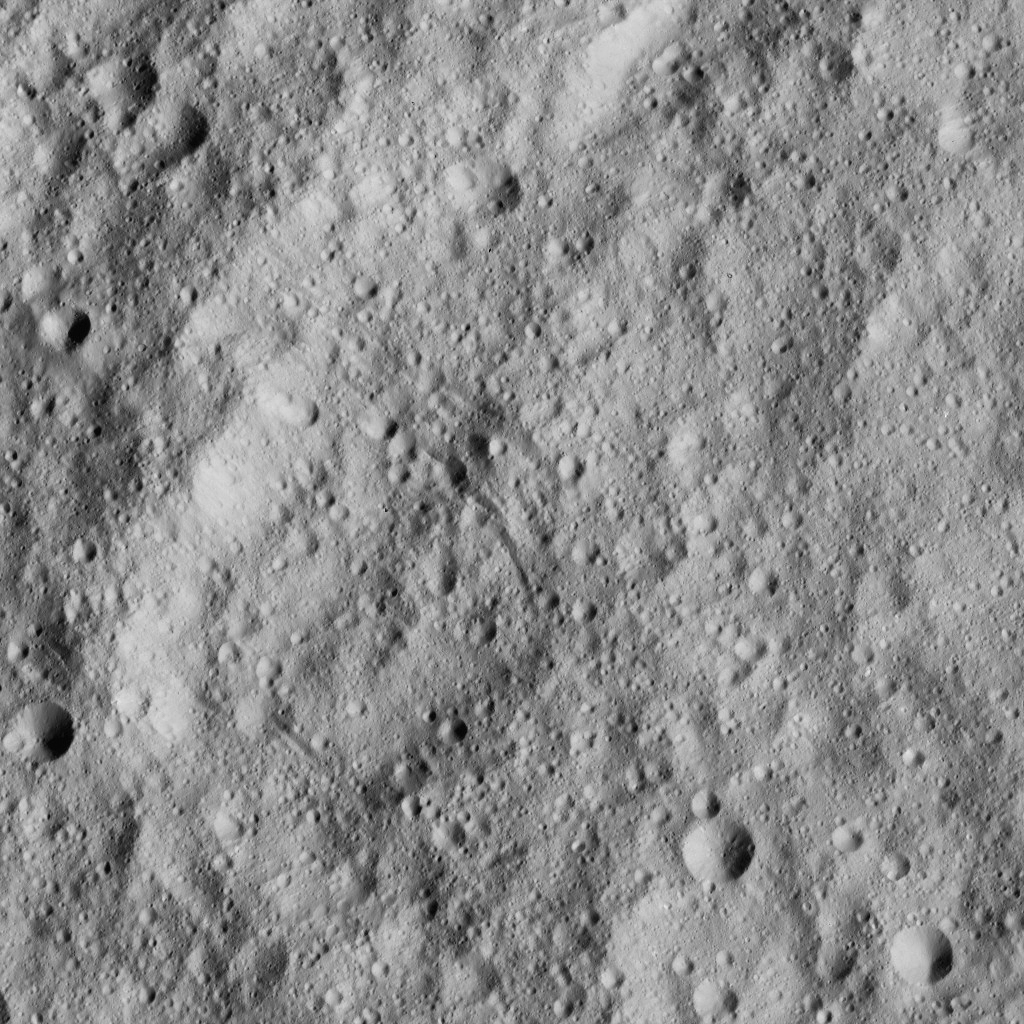

Dawn LAMO Image 207

This image from NASA’s Dawn spacecraft shows cratered terrain just south of the equator of Ceres. The image is centered at 17 degrees south latitude, 295 degrees east longitude.

Dawn took this image on June 15, 2016, from its low-altitude mapping orbit, at a distance of about 240 miles (385 kilometers) above the surface. The image resolution is 120 feet (35 meters) per pixel.

Dawn’s mission is managed by JPL for NASA’s Science Mission Directorate in Washington. Dawn is a project of the directorate’s Discovery Program, managed by NASA’s Marshall Space Flight Center in Huntsville, Alabama. UCLA is responsible for overall Dawn mission science. Orbital ATK, Inc., in Dulles, Virginia, designed and built the spacecraft. The German Aerospace Center, the Max Planck Institute for Solar System Research, the Italian Space Agency and the Italian National Astrophysical Institute are international partners on the mission team.

Credit: NASA/JPL-Caltech/UCLA/MPS/DLR/IDA